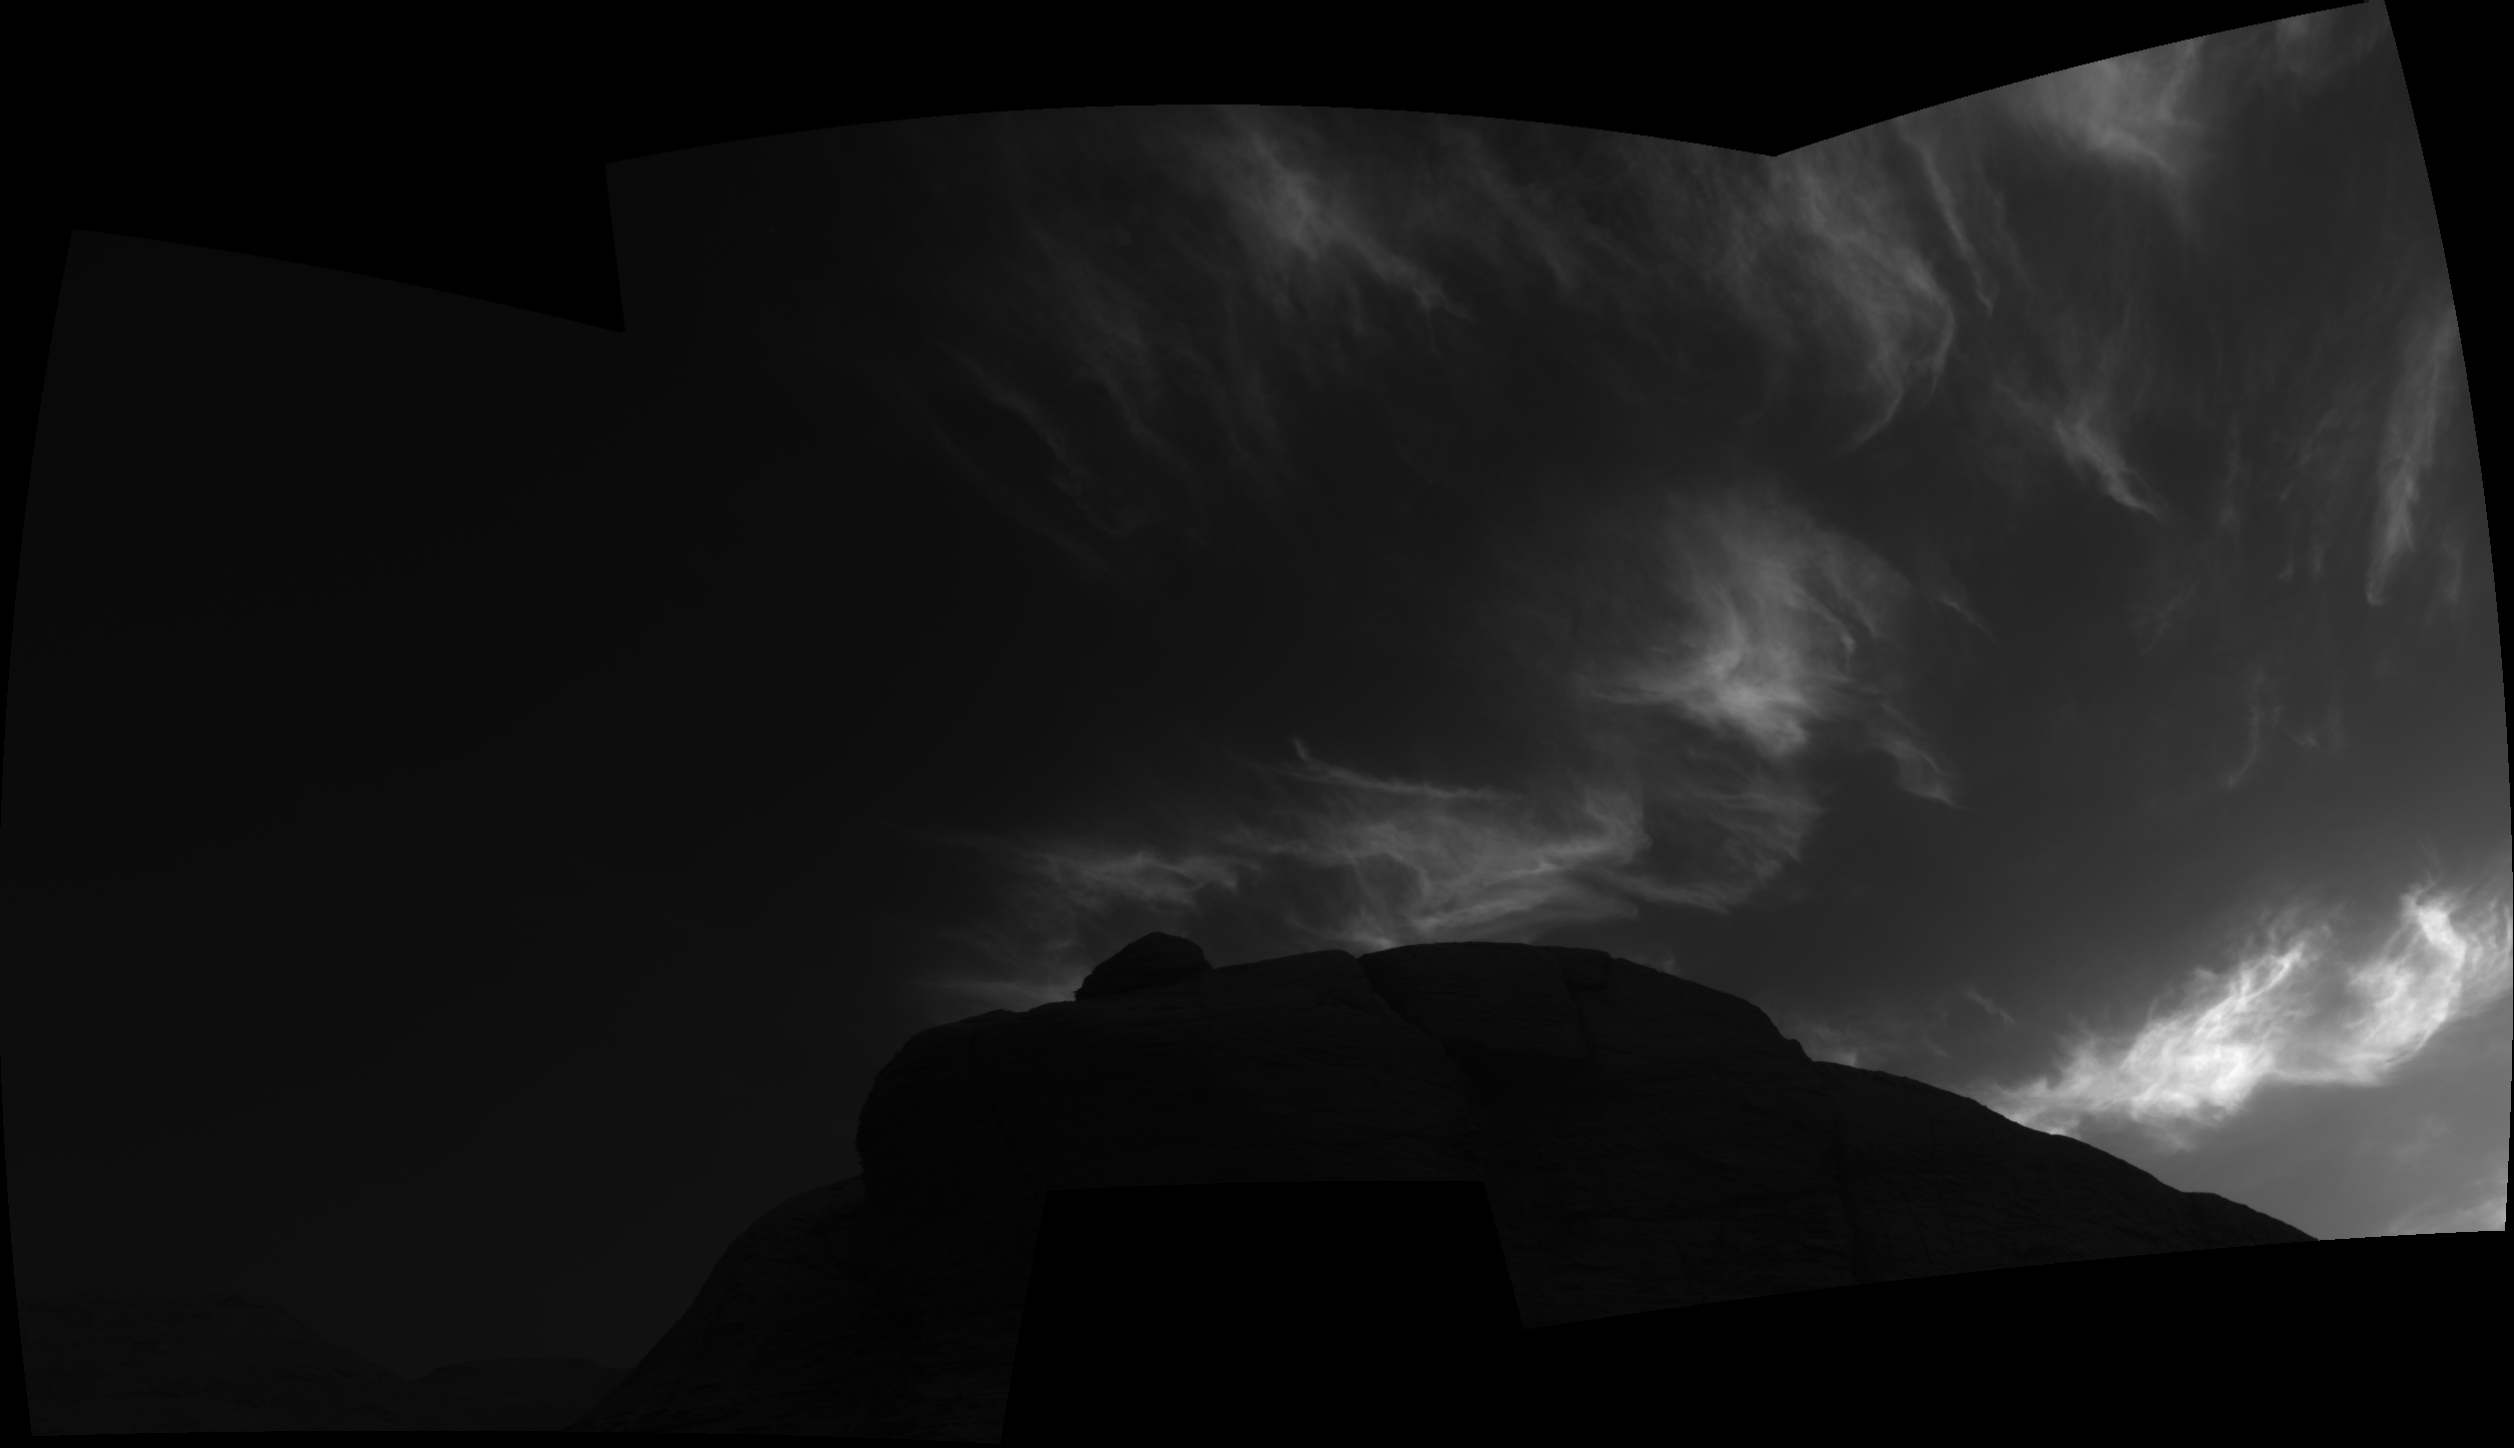

Curiosity Navigation Cameras Spot Twilight Clouds on Sol 3072

Using the navigation cameras on its mast, NASA’s Curiosity Mars rover took these images of clouds just after sunset on March 28, 2021, the 3,072nd so, or Martian day, of the mission. These noctilucent, or twilight clouds, are made of water ice; ice crystals reflect the setting sun, allowing the detail in each cloud to be seen more easily.

Credit: NASA/JPL-Caltech